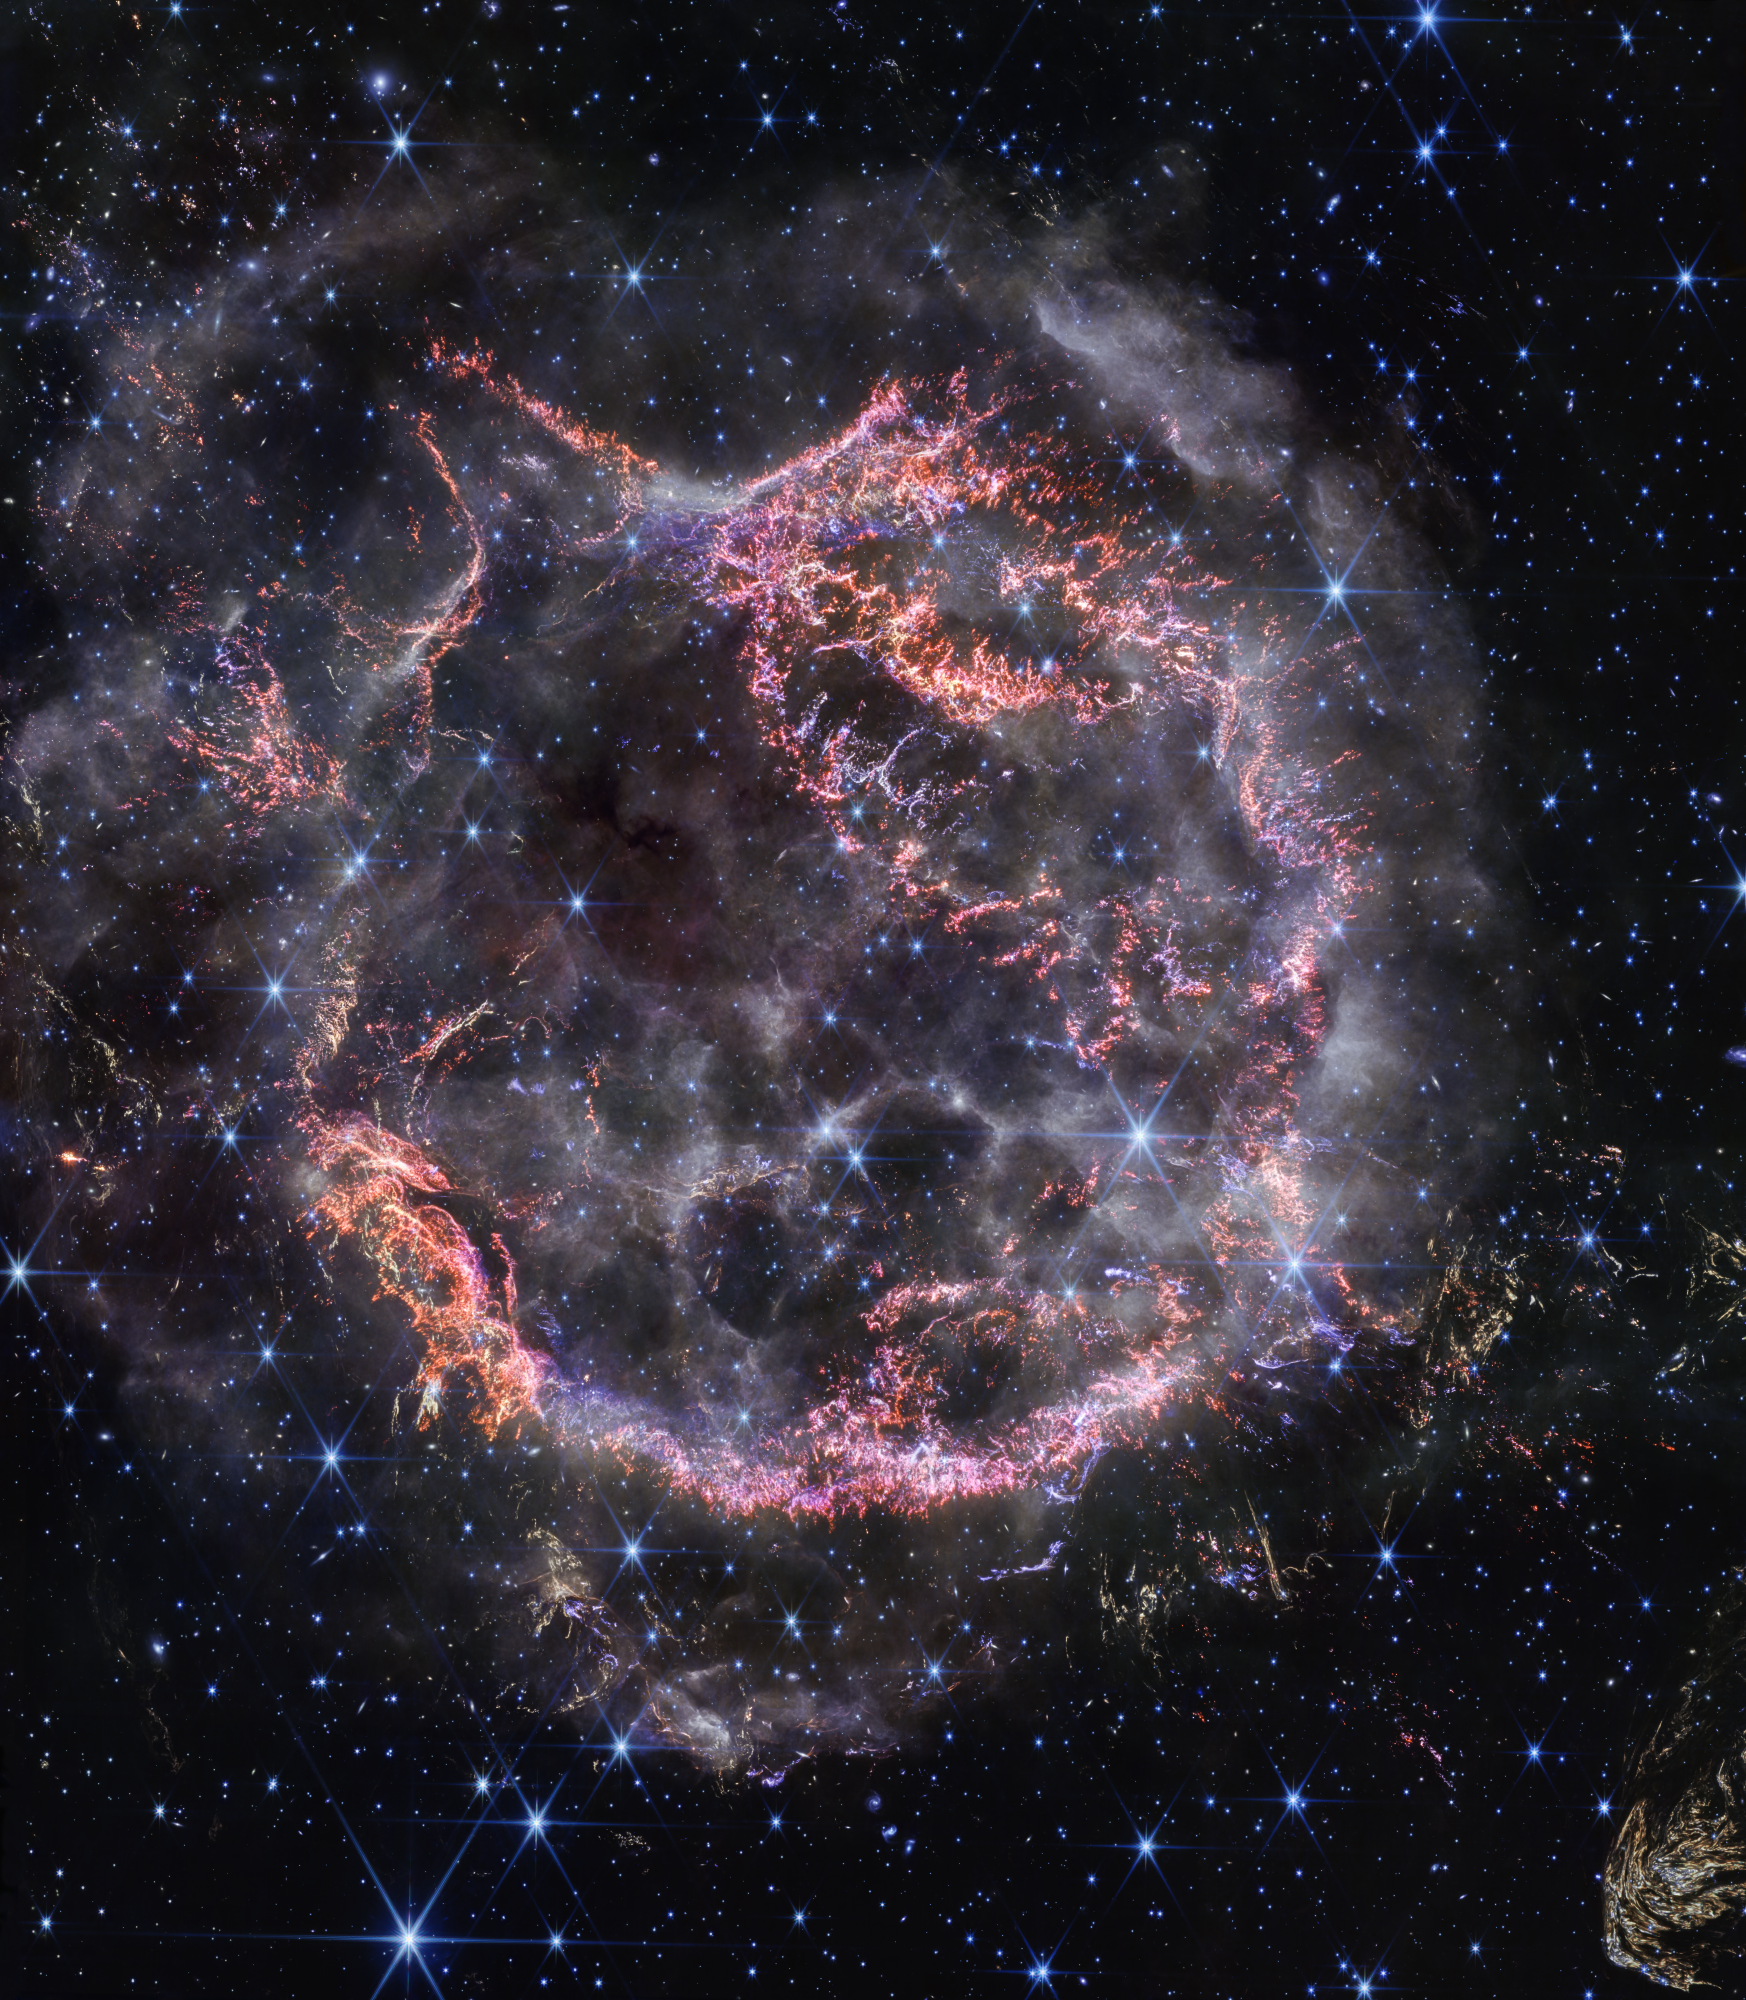

Cassiopeia A (NIRCam Image)

A new high-definition image from NASA’s James Webb Space Telescope’s NIRCam (Near-Infrared Camera) unveils intricate details of supernova remnant Cassiopeia A (Cas A), and shows the expanding shell of material slamming into the gas shed by the star before it exploded.

The most noticeable colors in Webb’s newest image are clumps of bright orange and light pink that make up the inner shell of the supernova remnant. These tiny knots of gas, comprised of sulfur, oxygen, argon, and neon from the star itself, are only detectable by NIRCam’s exquisite resolution, and give researchers a hint at how the dying star shattered like glass when it exploded.

The outskirts of the main inner shell looks like smoke from a campfire. This marks where ejected material from the exploded star is ramming into surrounding circumstellar material. Researchers say this white color is light from synchrotron radiation, which is generated by charged particles traveling at extremely high speeds spiraling around magnetic field lines.

There are also several light echoes visible in this image, most notably in the bottom right corner. This is where light from the star’s long-ago explosion has reached, and is warming distant dust, which is glowing as it cools down.

Credit: Image: NASA, ESA, CSA, STScI, Danny Milisavljevic (Purdue University), Ilse De Looze (UGhent), Tea Temim (Princeton University)